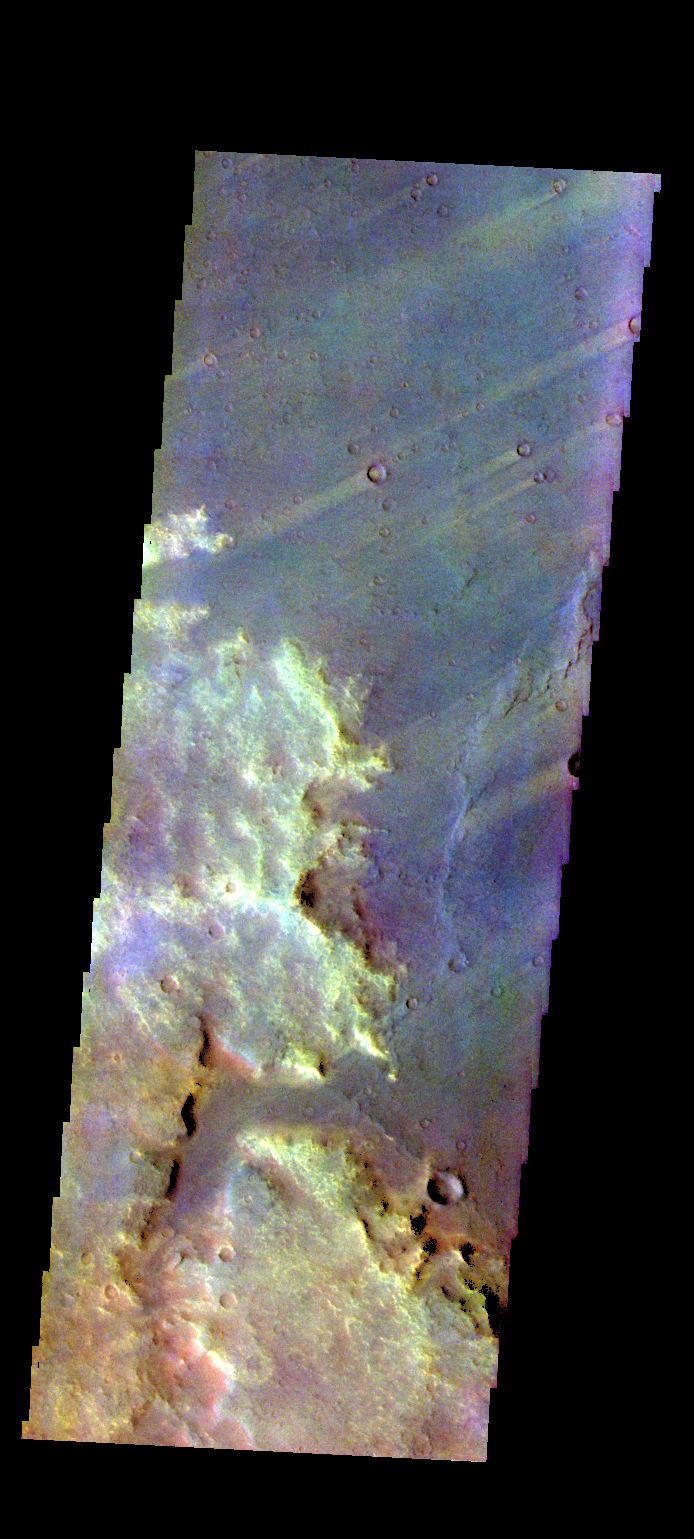

Syrtis Major Planum – False Color

The THEMIS VIS camera contains 5 filters. The data from different filters can be combined in multiple ways to create a false color image. These false color images may reveal subtle variations of the surface not easily identified in a single band image. Today’s false color image shows several wind streaks in Syrtis Major Planum.

Credit: NASA/JPL-Caltech/ASU